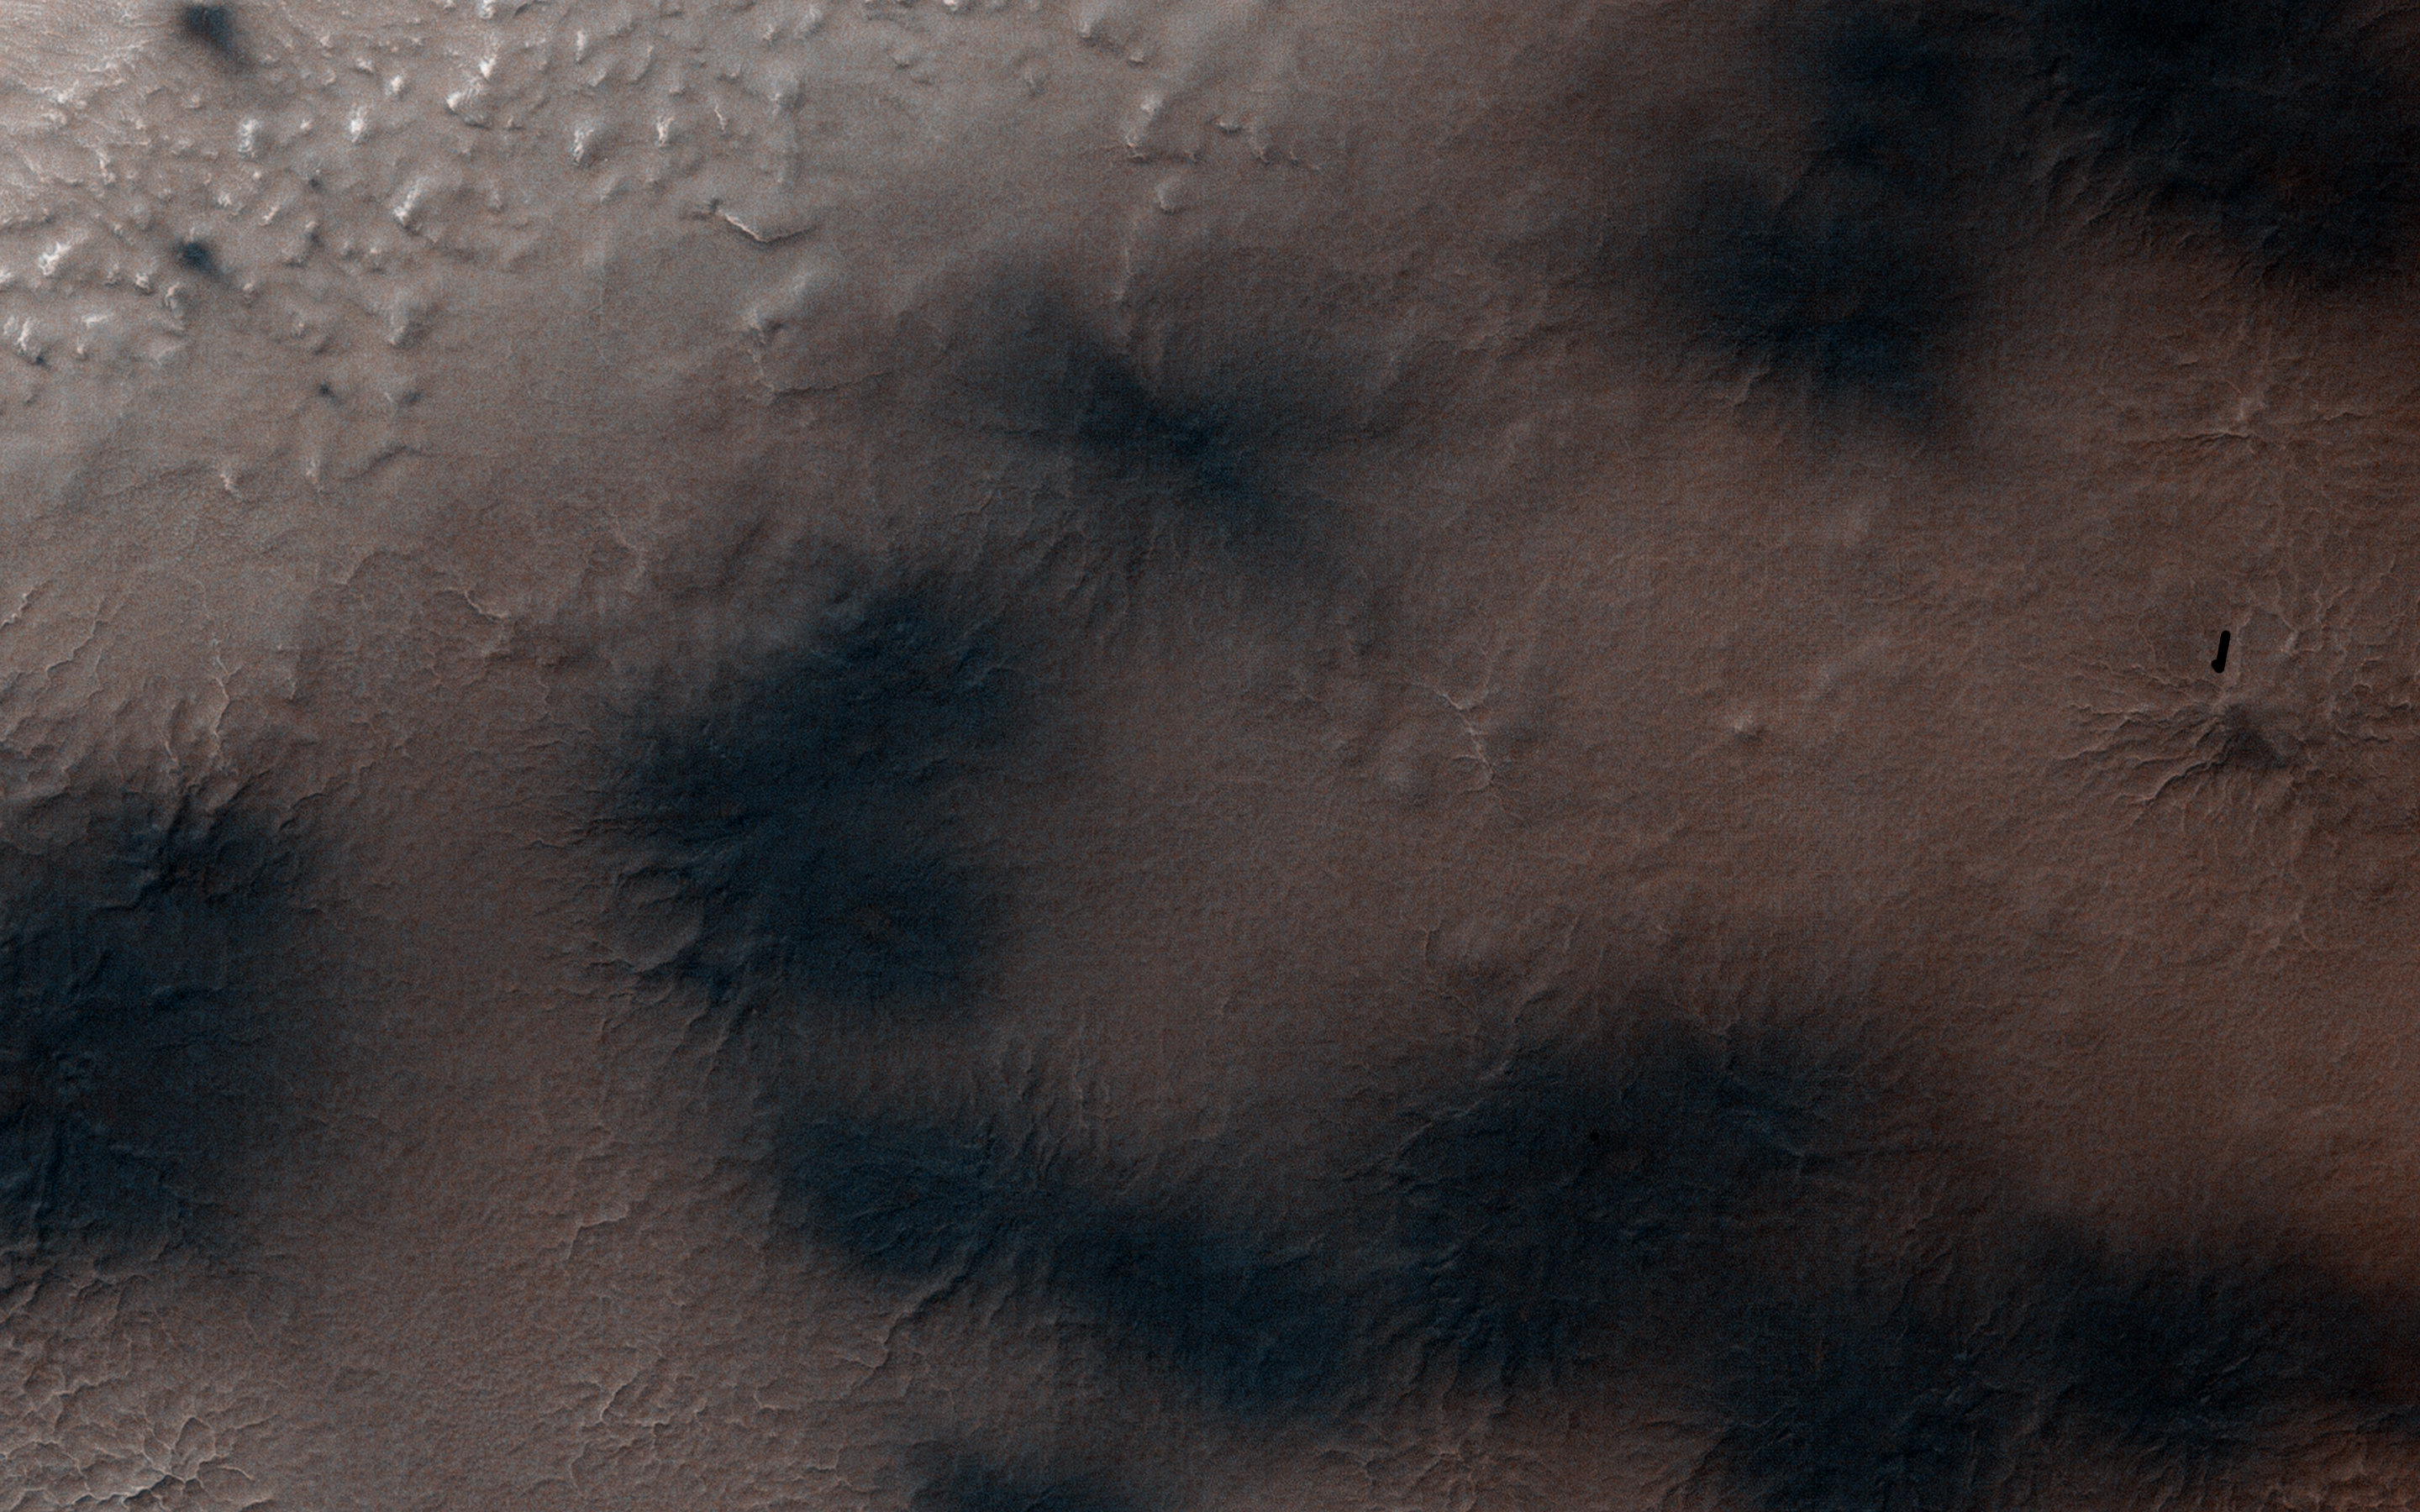

Spring in Inca City III

In Inca City another week has passed, and there are a few more fans on the ridge. We are studying the sequence of spring activity with the help of citizen scientists at the Planetfour website, sponsored by Zooniverse.

Citizens of planet Earth log on and identify and measure fans and blotches in the South polar region of Mars imaged by HiRISE. With their help we can study the polar weather by looking at how the fan directions change through the spring.

We see how the number of fans and blotches depends on the thickness of the ice layer and how high the sun is in the sky. If you would like to be a part of this endeavor join us at www.planetfour.org.

HiRISE is one of six instruments on NASA’s Mars Reconnaissance Orbiter. The University of Arizona, Tucson, operates HiRISE, which was built by Ball Aerospace & Technologies Corp., Boulder, Colorado. NASA’s Jet Propulsion Laboratory, a division of the California Institute of Technology in Pasadena, manages the Mars Reconnaissance Orbiter Project for NASA’s Science Mission Directorate, Washington.

Credit: NASA/JPL-Caltech/University of Arizona